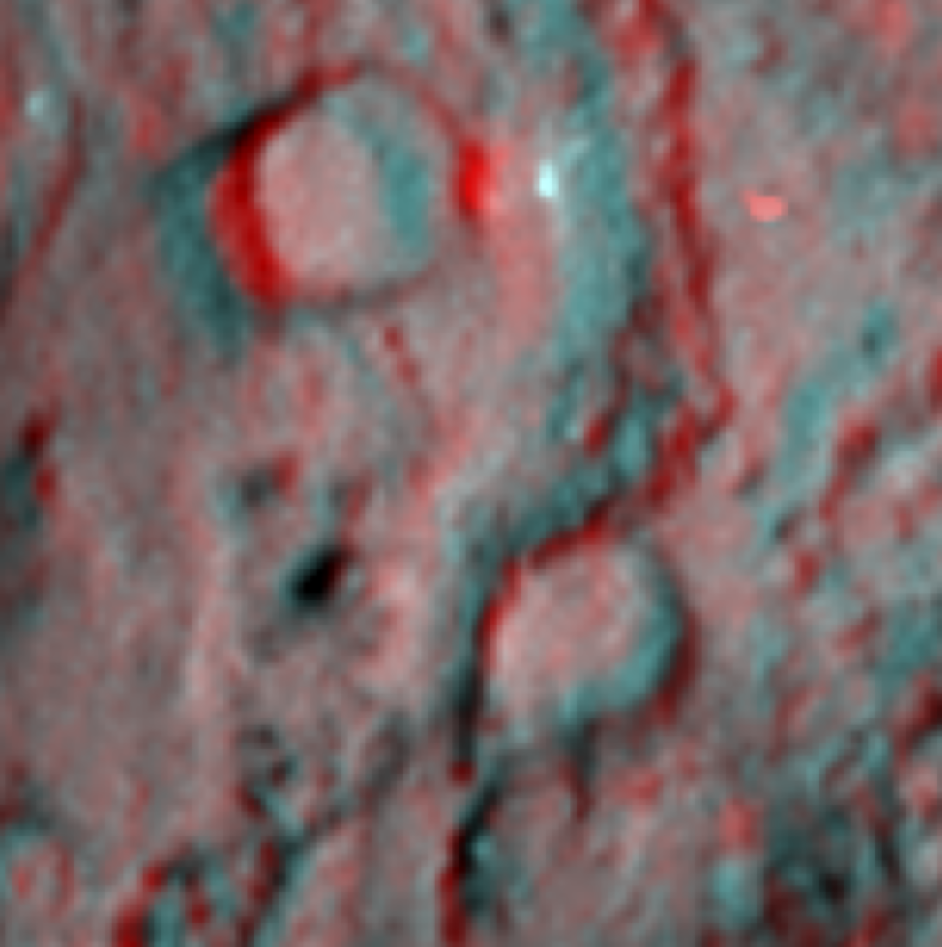

Deep Impact Site in 3-D

Figure 1

This 3-D image, or anaglyph, shows the region where NASA’s Deep Impact mission sent a probe into the surface of comet Tempel 1 in 2005. This picture was taken six years after the Deep Impact collision, on Feb. 14, 2011, by NASA’s Stardust-NExT mission, which flew by the comet, snapping pictures along the way.

Red/blue 3-D glasses are required to view this image (the red filter should be over the left eye). Disturbances to the impact site located at the center of the image are subtle.

The diameter of the large crater at the top of the image is about 300 meters (almost 1,000 feet).

Stardust-NExT is a low-cost mission that is expanding the investigation of comet Tempel 1 initiated by NASA’s Deep Impact spacecraft. NASA’s Jet Propulsion Laboratory, a division of the California Institute of Technology in Pasadena, manages Stardust-NExT for the NASA Science Mission Directorate, Washington, D.C. Joe Veverka of Cornell University, Ithaca, N.Y., is the mission’s principal investigator. Lockheed Martin Space Systems, Denver, built the spacecraft and manages day-to-day mission operations.

Credit: NASA/JPL-Caltech/Cornell